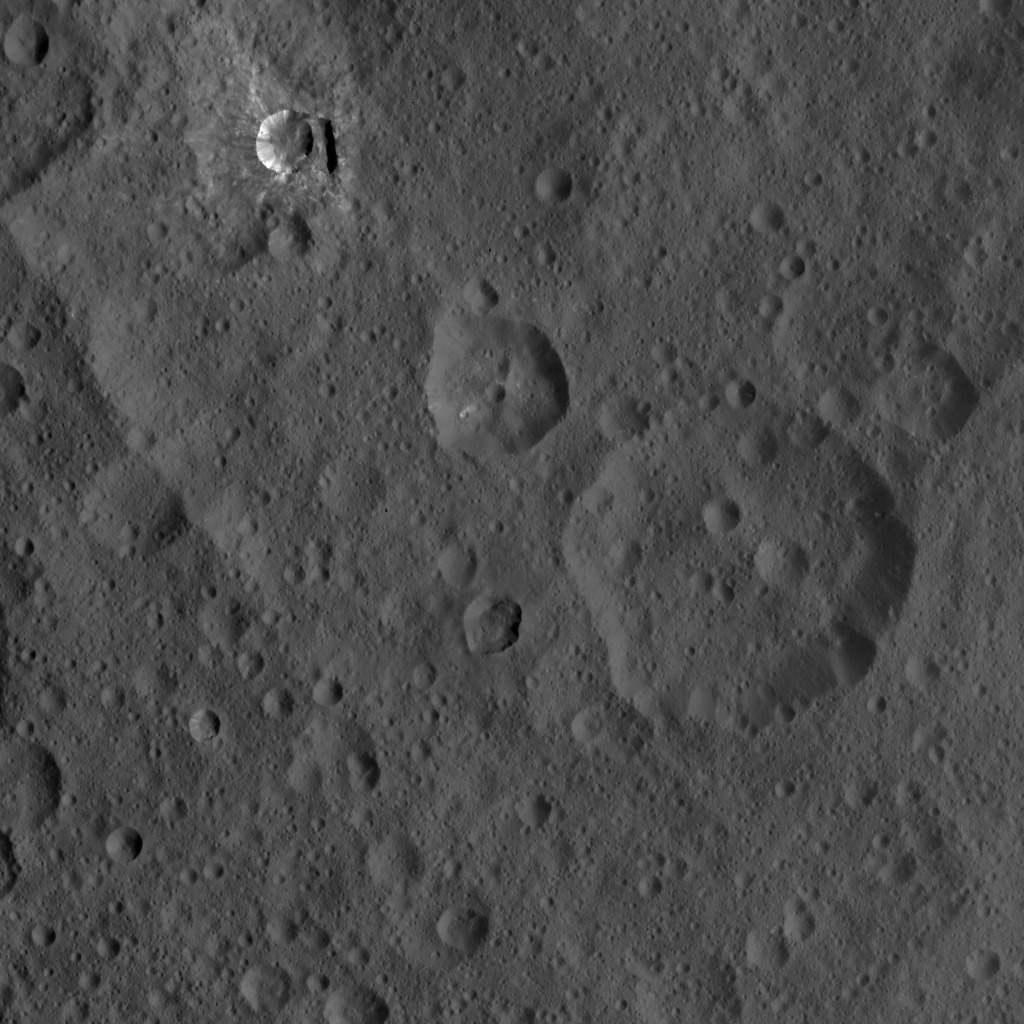

Dawn HAMO Image 58

This image of Ceres, taken by NASA’s Dawn spacecraft, shows three prominent craters located to the northeast of a terrace (the terrace feature being located at left in this image). The lower two craters, which are larger, have polygonal rims. The steep crater walls, distinct rim and visible ejecta of the upper smaller crater, called Oxo, hint at a fresh impact. Oxo is about 6 miles (9 kilometers) in diameter. Another interesting feature in this view is a short, linear slump, where a mass of material has dropped below the surface, to the east (or right in this view) of Oxo.

The image was taken on Oct. 8, 2015, from an altitude of 915 miles (1,470 kilometers), and has a resolution of 450 feet (140 meters) per pixel. The image is located at 42 degrees north latitude, 358 degrees east longitude.

Dawn’s mission is managed by JPL for NASA’s Science Mission Directorate in Washington. Dawn is a project of the directorate’s Discovery Program, managed by NASA’s Marshall Space Flight Center in Huntsville, Alabama. UCLA is responsible for overall Dawn mission science. Orbital ATK, Inc., in Dulles, Virginia, designed and built the spacecraft. The German Aerospace Center, the Max Planck Institute for Solar System Research, the Italian Space Agency and the Italian National Astrophysical Institute are international partners on the mission team.

Credit: NASA/JPL-Caltech/UCLA/MPS/DLR/IDA